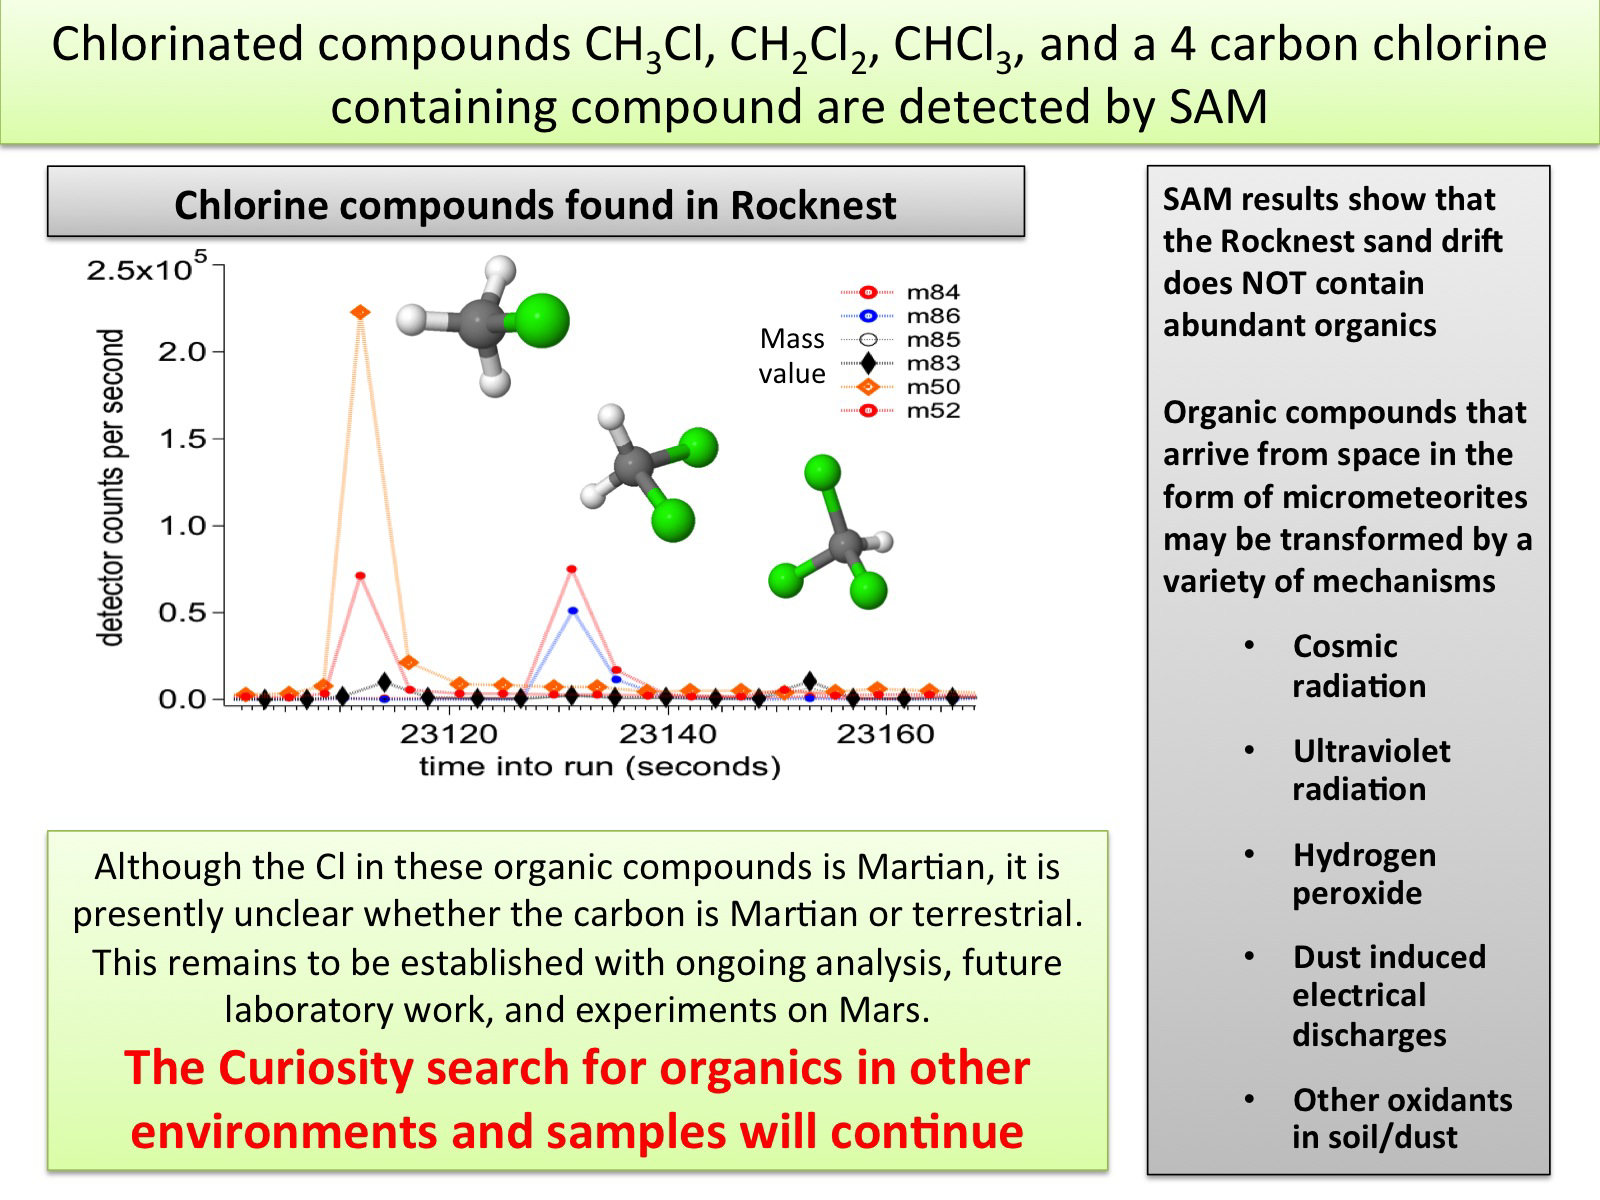

Chlorinated Compounds at ‘Rocknest’

The first examinations of Martian soil by the Sample Analysis at Mars, or SAM, instrument on NASA’s Mars Curiosity rover show no definitive detection of Martian organic molecules at this point. Organic molecules are carbon-containing compounds essential for life on Earth. The soil grains were acquired from a wind drift named “Rocknest.”

The instrument did detect simple chlorinated carbon compounds, represented by ball and stick models on the graph. These compounds contain hydrogen and carbon as well as chlorine. More work is needed to determine if the carbon in these molecules is of terrestrial or Martian origin. The chlorinated compounds were likely created from a reaction with perchlorate or a perchlorite-like phase and carbon-containing molecules.

Future experiments will further address the question of the observed carbon’s origins, and the rover will continue to search for organics in both rocks and sands in other environments of Gale Crater.

JPL manages the Mars Science Laboratory/Curiosity for NASA’s Science Mission Directorate in Washington. The rover was designed, developed and assembled at JPL, a division of the California Institute of Technology in Pasadena.

Credit: NASA/JPL-Caltech/GSFC